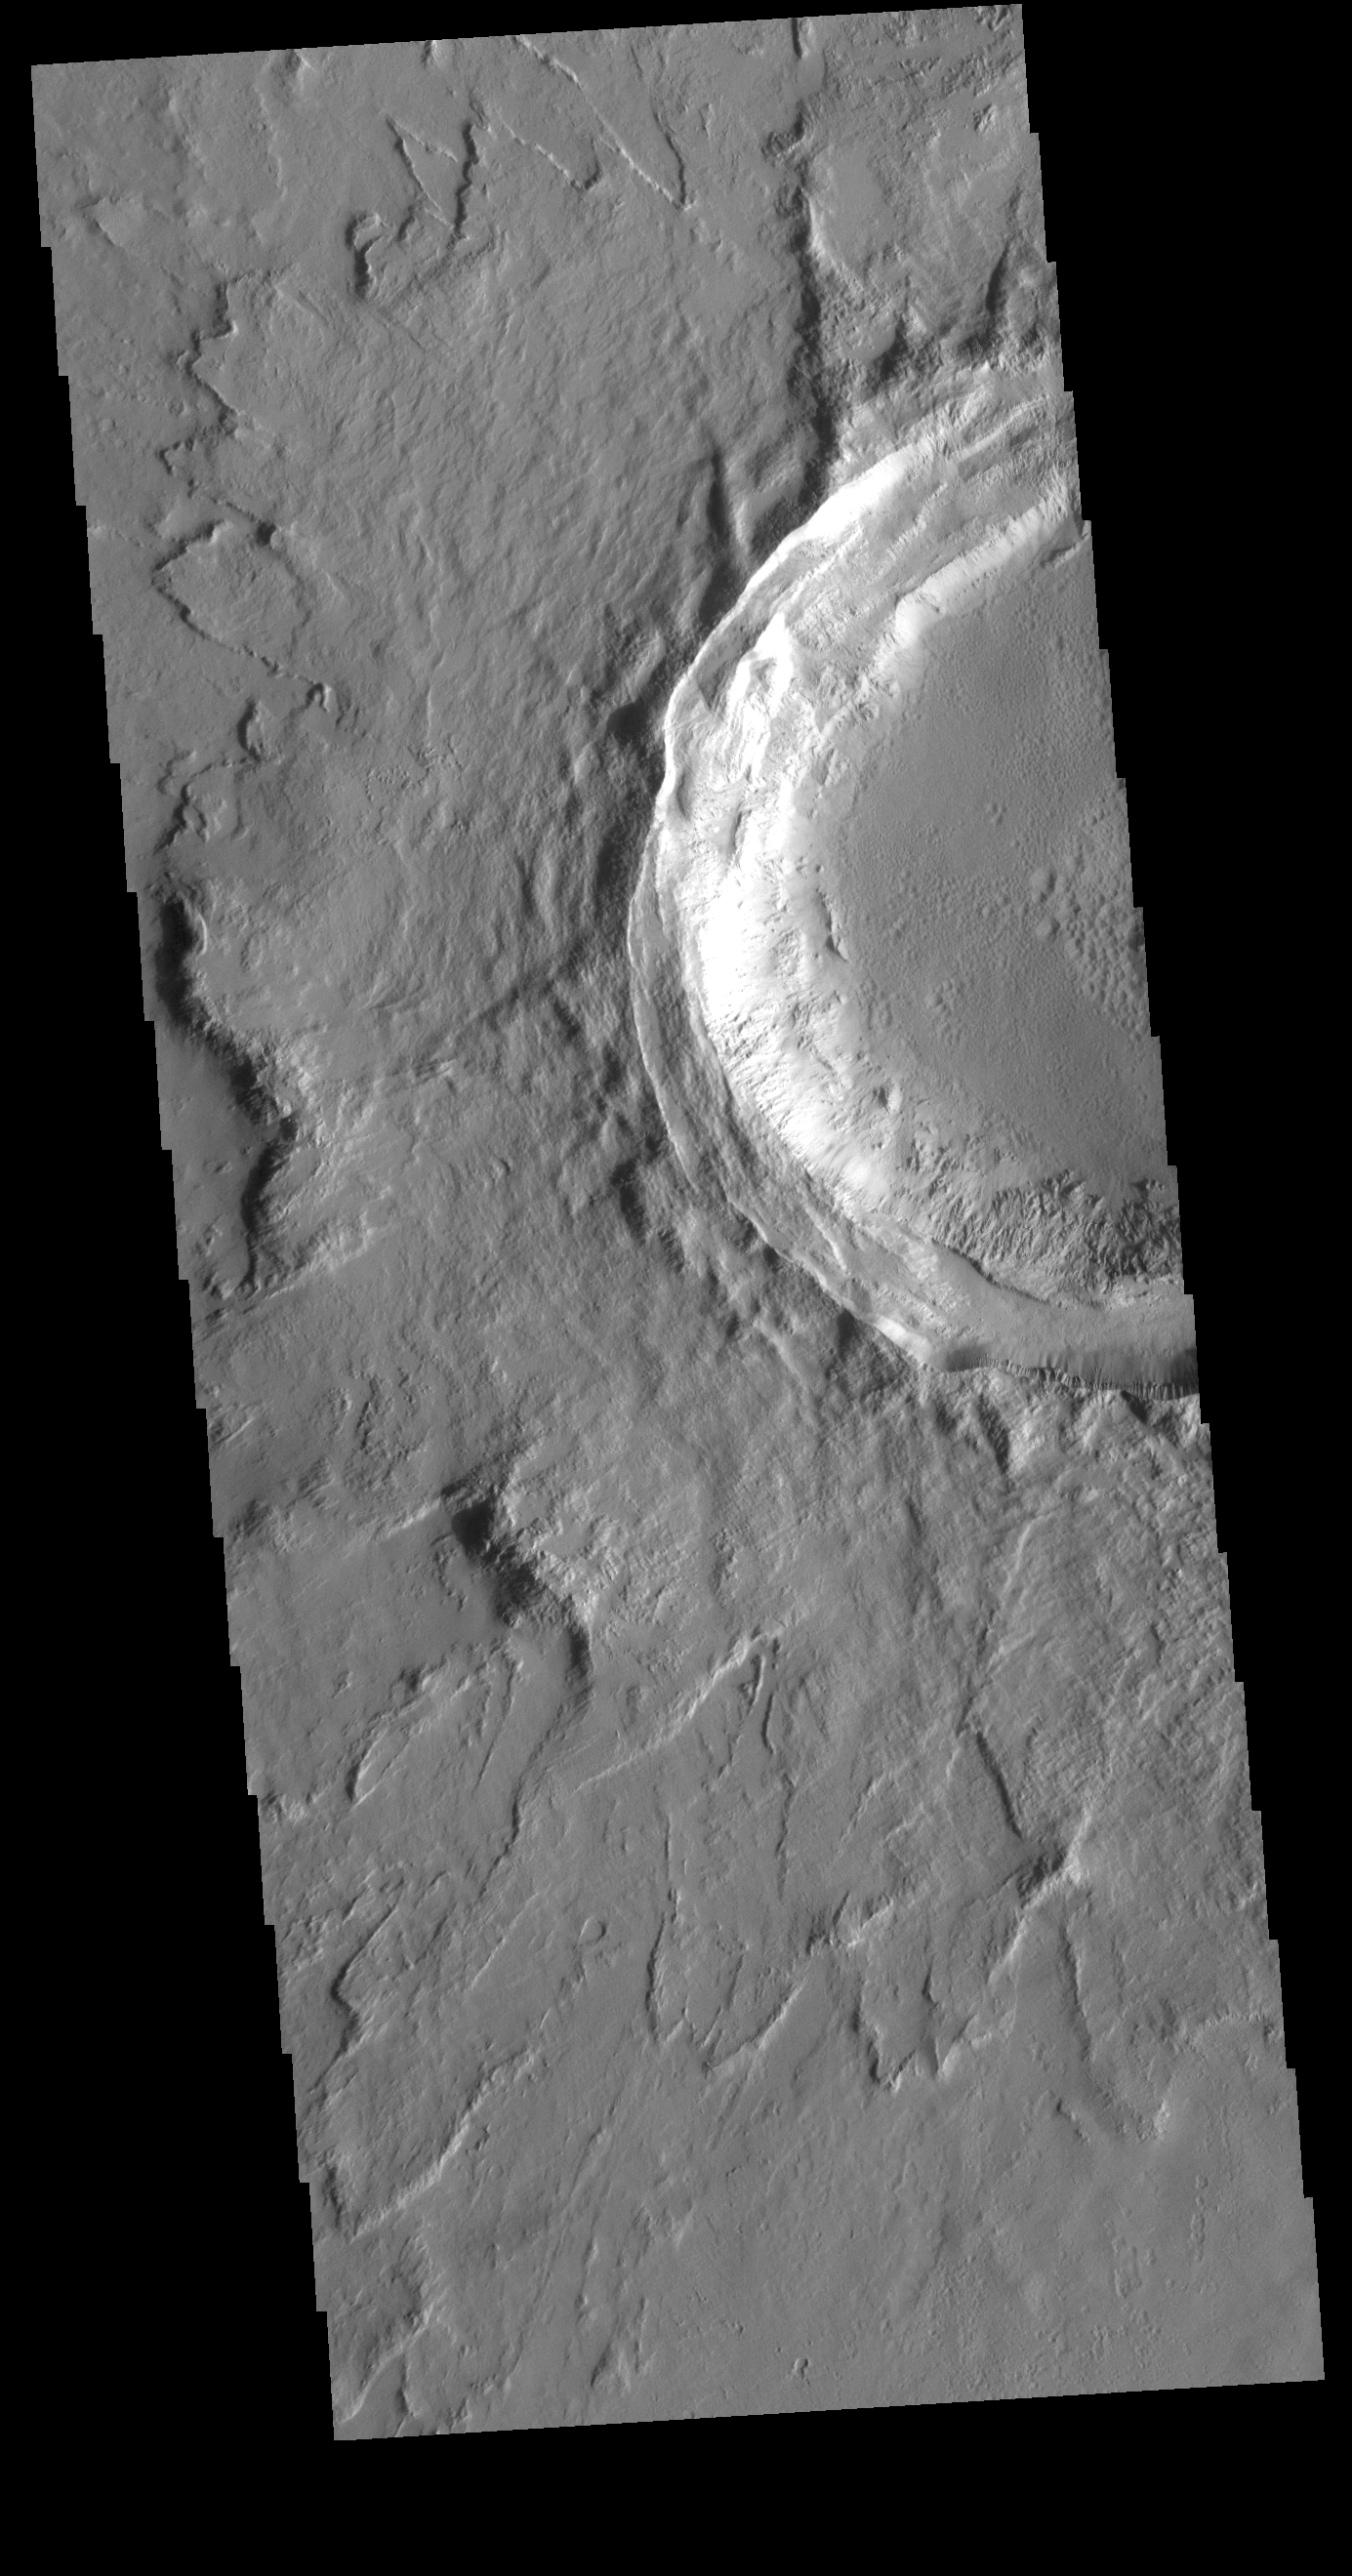

Crater in Tharsis

This VIS image shows an unnamed crater located northeast of Ascraeus Mons, on the volcanic plains of the Tharsis region. The rim has several concentric ridges. There are multiple layers of ejecta, with raised edges. The ejecta sits on top of the regional lava flows, indicating it formed after the lava flows covered the area. The lack of significant modification of both rim and ejecta show that this crater is relatively young.

Credit: NASA/JPL-Caltech/ASU